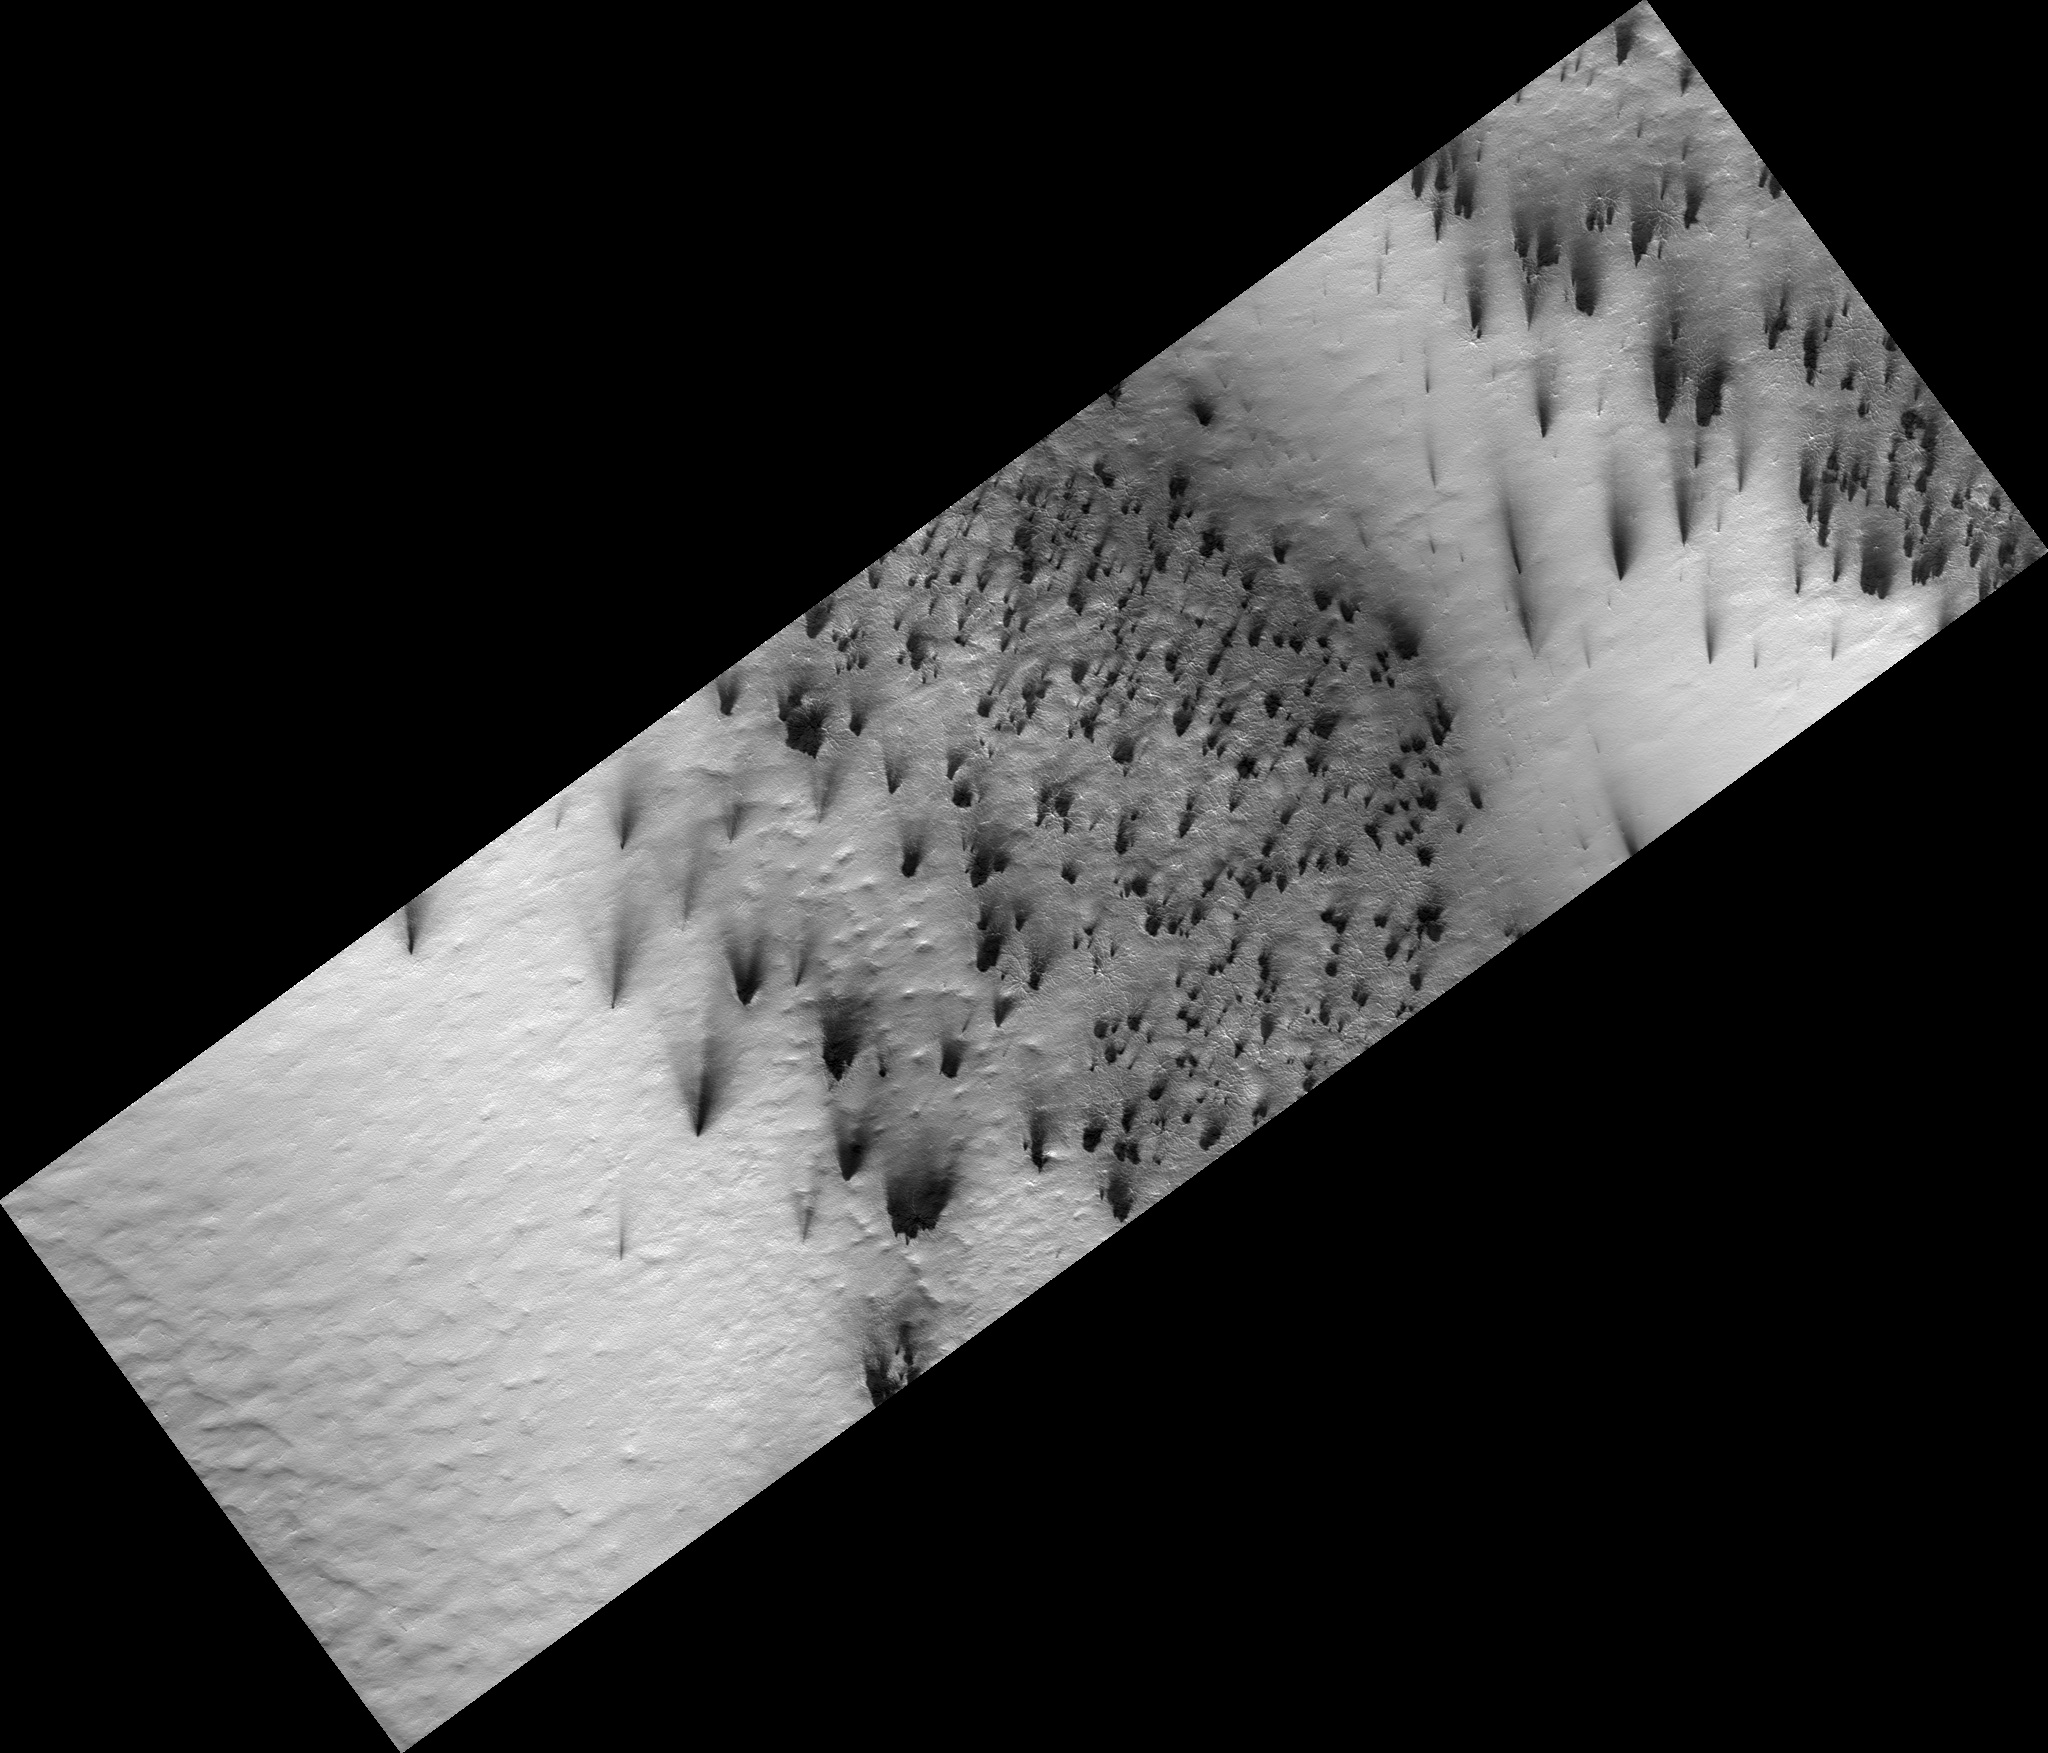

Color Reveals Translucent Seasonal Ice

Figure 1

In a region near the south pole of Mars translucent carbon dioxide ice covers the ground seasonally. For the first time we can “see” the translucent ice by the affect it has on the appearance of the surface below.

Dark fans of dust (figure 1) from the surface drape over the top of the seasonal ice. The surface would be the same color as the dust except that the seasonal ice affecting its appearance. Bright bluish streaks are frost that has re-crystallized from the atmosphere.

Sunlight can penetrate through the seasonal layer of translucent ice to warm the ground below. That causes the seasonal ice layer to sublime (evaporate) from the bottom rather than the top.

Observation Geometry
Image PSP_002942_0935 was taken by the High Resolution Imaging Science Experiment (HiRISE) camera onboard the Mars Reconnaissance Orbiter spacecraft on 13-Mar-2007. The complete image is centered at -86.4 degrees latitude, 99.2 degrees East longitude. The range to the target site was 245.4 km (153.4 miles). At this distance the image scale is 49.1 cm/pixel (with 2 x 2 binning) so objects ~147 cm across are resolved. The image shown here has been map-projected to 50 cm/pixel . The image was taken at a local Mars time of 06:41 PM and the scene is illuminated from the west with a solar incidence angle of 82 degrees, thus the sun was about 8 degrees above the horizon. At a solar longitude of 199.6 degrees, the season on Mars is Northern Autumn.

NASA’s Jet Propulsion Laboratory, a division of the California Institute of Technology in Pasadena, manages the Mars Reconnaissance Orbiter for NASA’s Science Mission Directorate, Washington. Lockheed Martin Space Systems, Denver, is the prime contractor for the project and built the spacecraft. The High Resolution Imaging Science Experiment is operated by the University of Arizona, Tucson, and the instrument was built by Ball Aerospace and Technology Corp., Boulder, Colo.

Credit: NASA/JPL-Caltech/University of Arizona